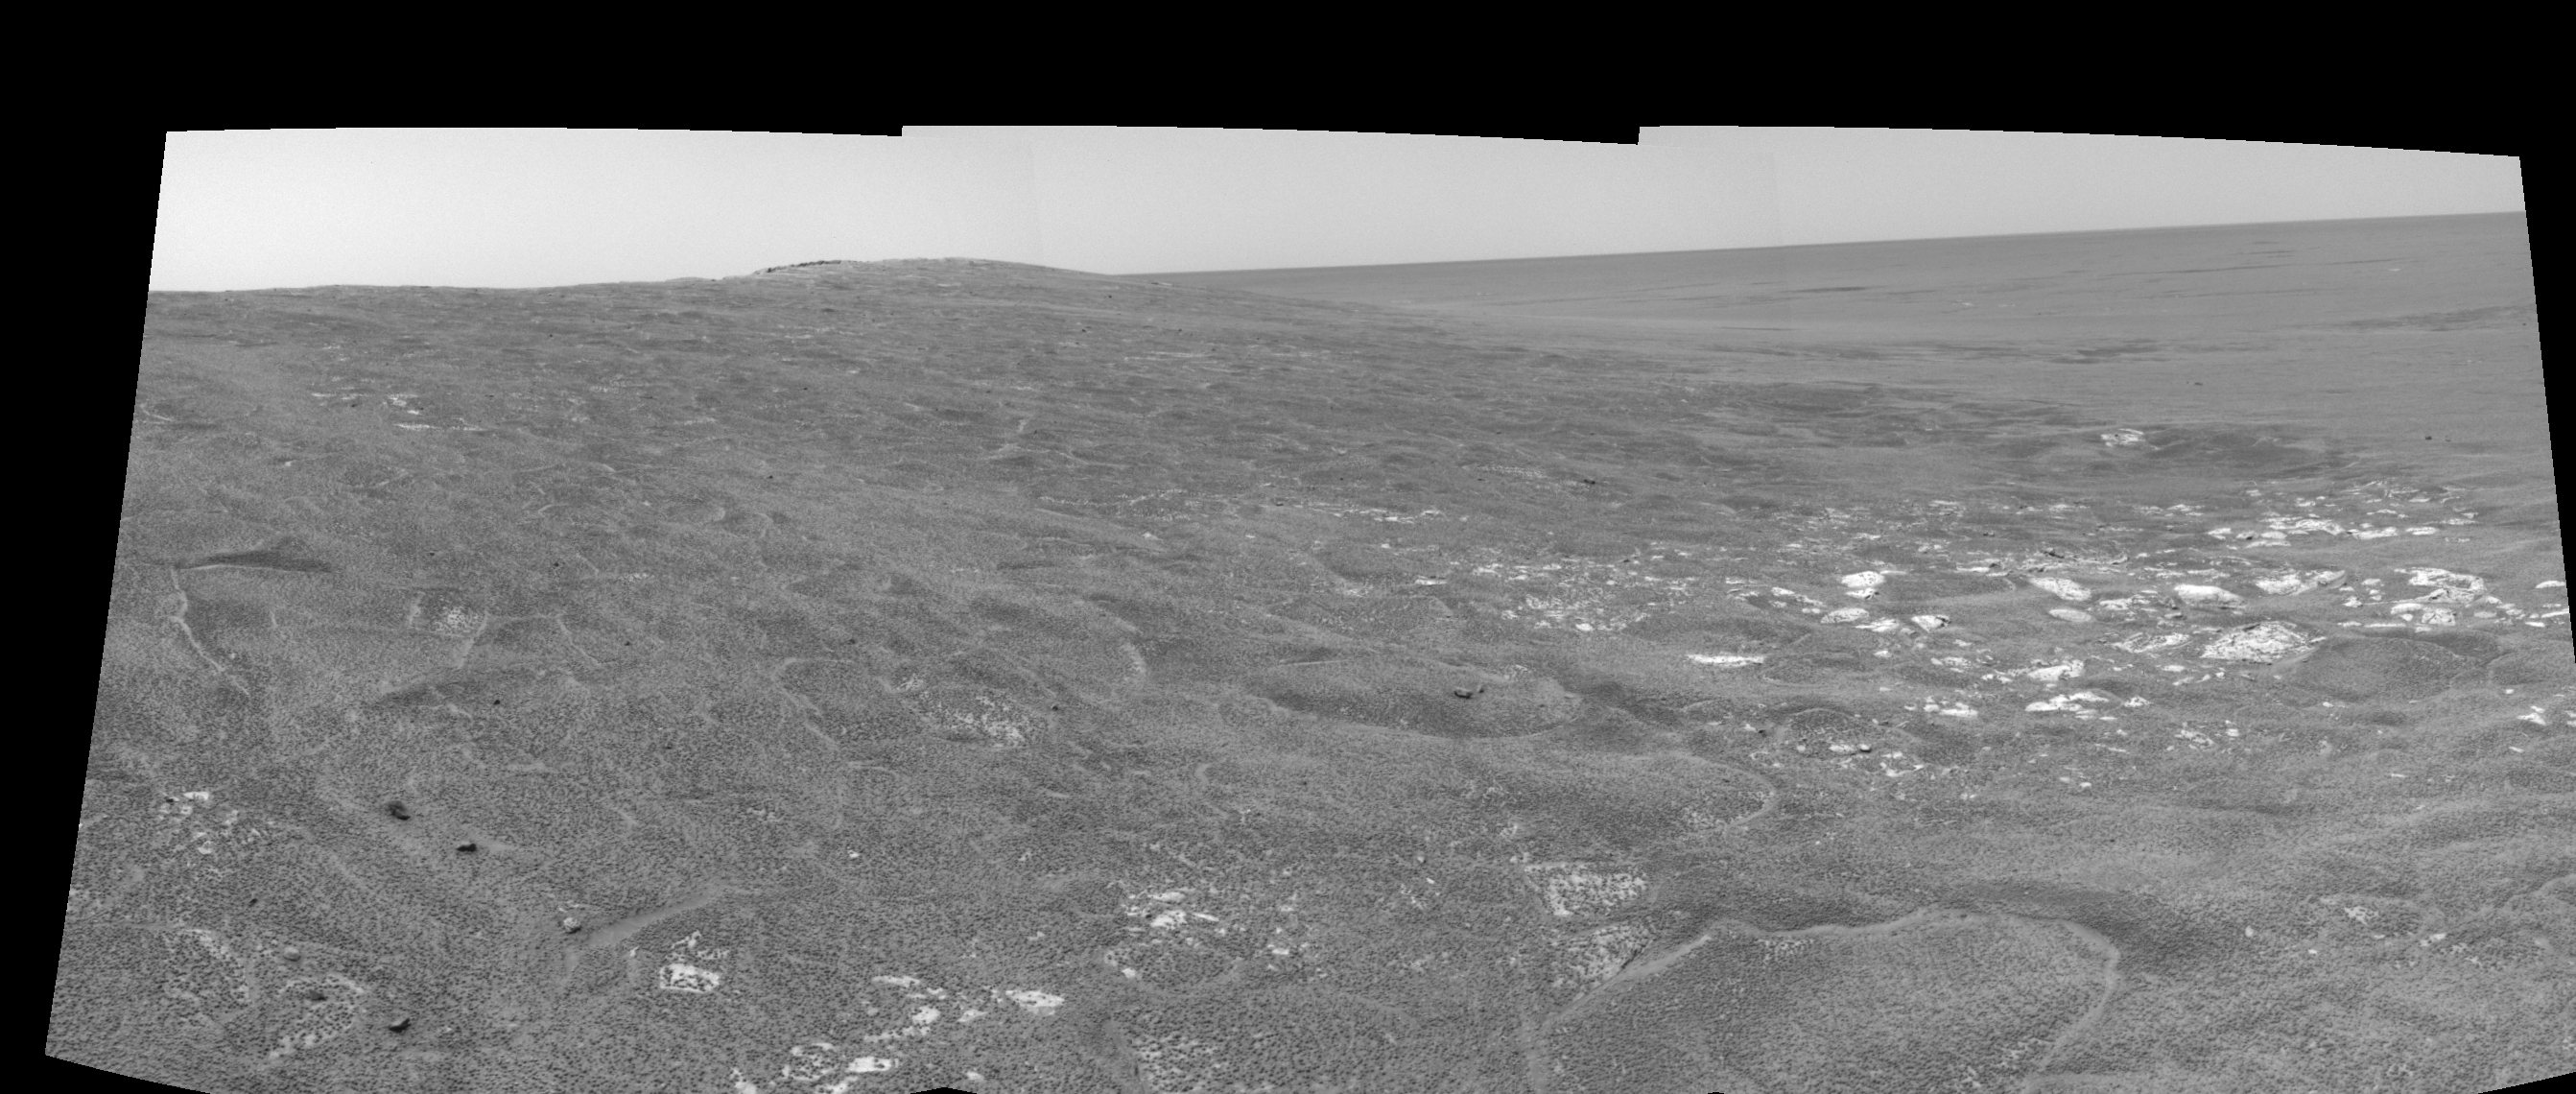

Opportunity View on Sol 109 (right eye)

This right eye in a stereo pair of views was assembled from three navigation camera frames that NASA’s Mars Exploration Rover Opportunity acquired on sol 109, May 15, 2004. It is presented in a cylindrical-perspective projection. Opportunity is sitting along the rim of “Endurance Crater” in the Meridiani Planum region.

See PIA05965 for 3-D view and PIA05966 for left eye view of this right eye cylindrical-perspective projection.

Credit: NASA/JPL